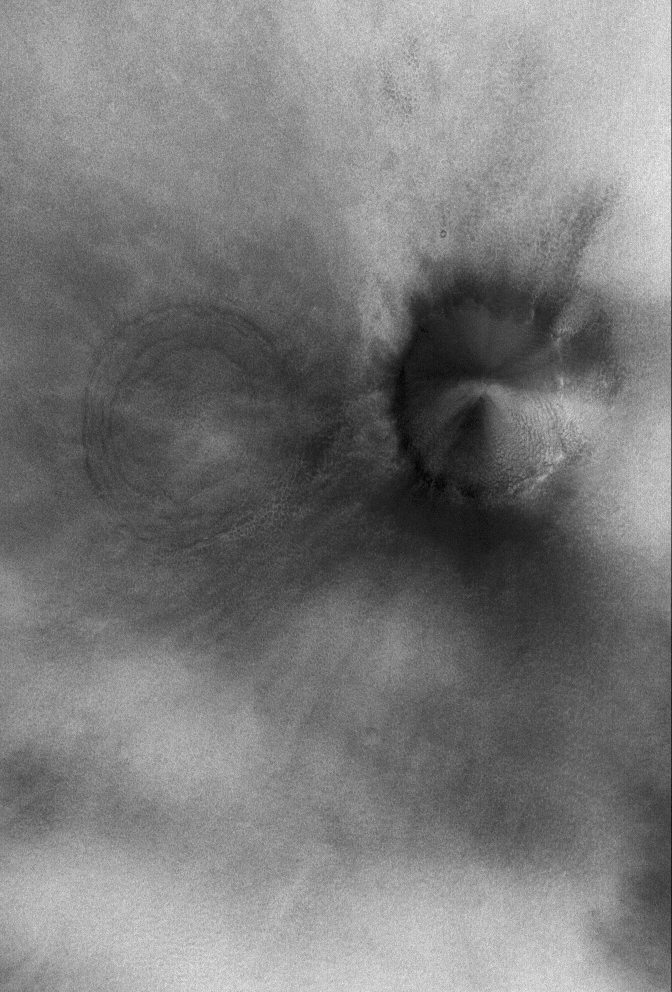

Acidalia Plain

3 May 2006
This Mars Global Surveyor (MGS) Mars Orbiter Camera (MOC) image shows a relatively flat plain in Acidalia Planitia. The circular feature near the left (west) edge is the surface manifestation of a buried impact crater, a common feature observed on the northern plains of Mars. The darker feature is a younger, fresher impact crater — but, it too, has been somewhat buried beneath a mantle of material.

Location near: 53.1°N, 32.6°W
Image width: ~3 km (~1.9 mi)
Illumination from: lower left
Season: Northern Winter

Credit: NASA/JPL/Malin Space Science Systems